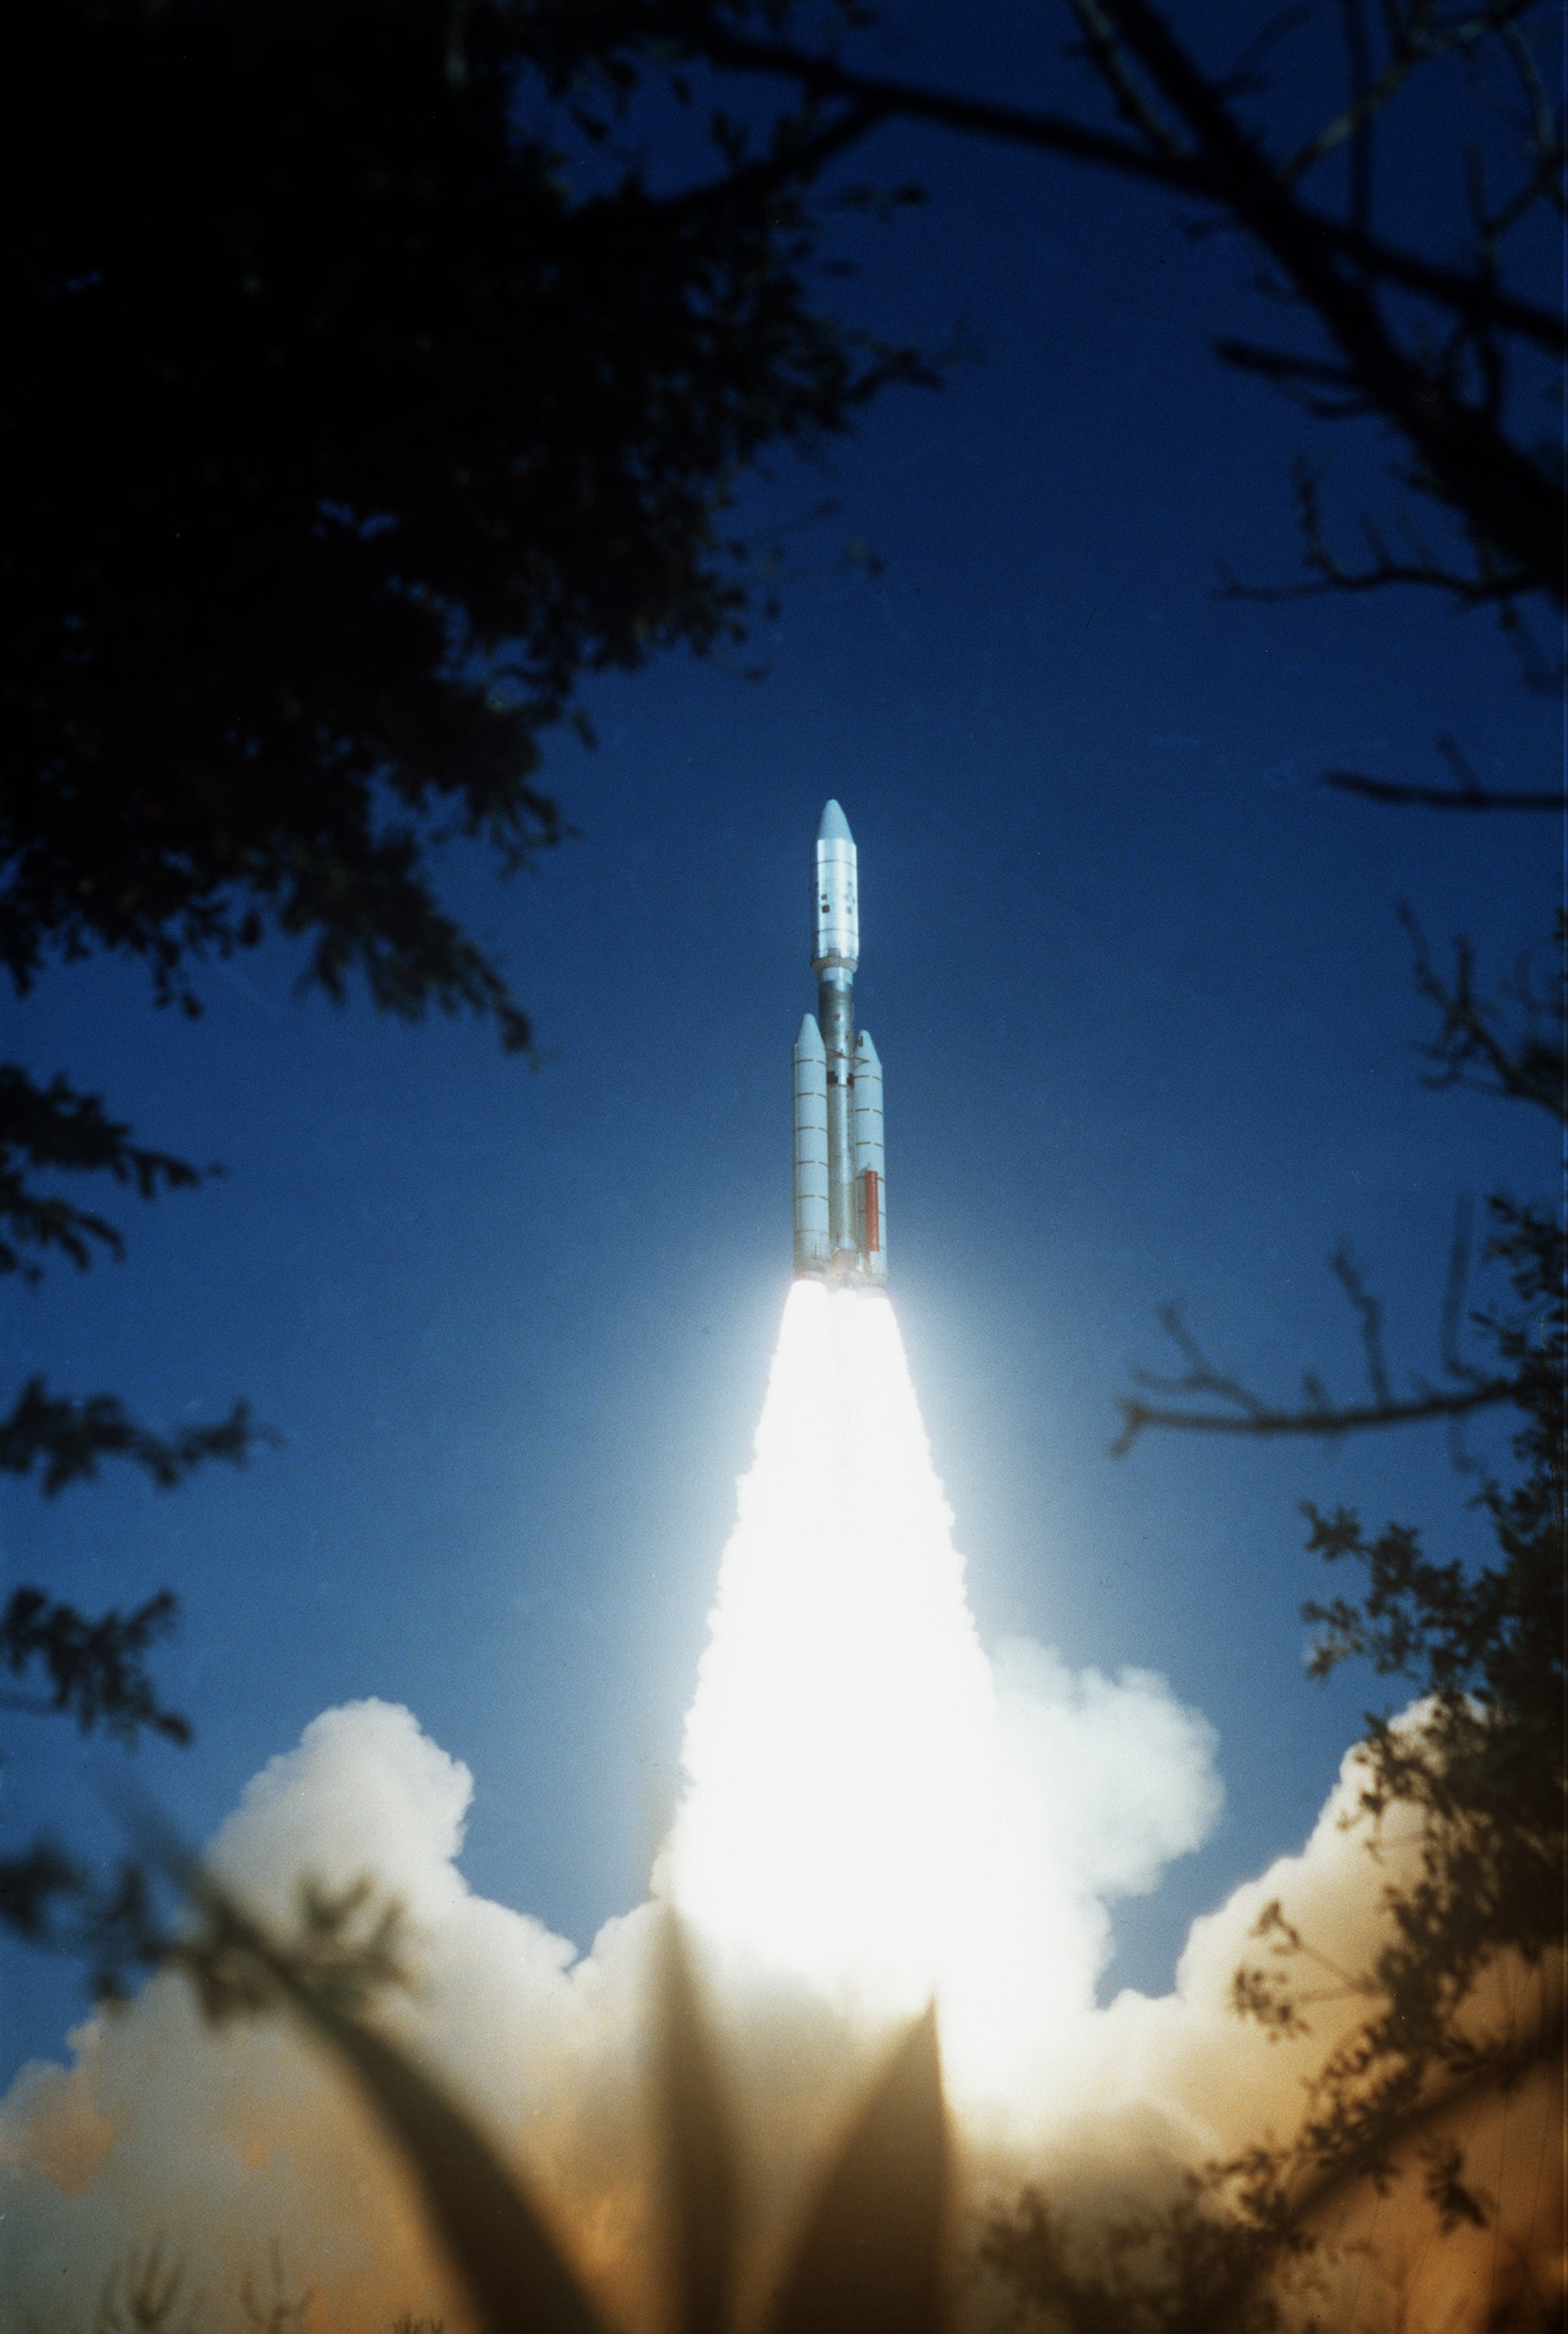

Voyager 2 Launch

Voyager 2 was launched on August 20, 1977, from the NASA Kennedy Space Center at Cape Canaveral in Florida, propelled into space on a Titan/Centaur rocket.

JPL manages and controls the Voyager project for NASA’s Office of Space Science.

Credit: NASA/JPL